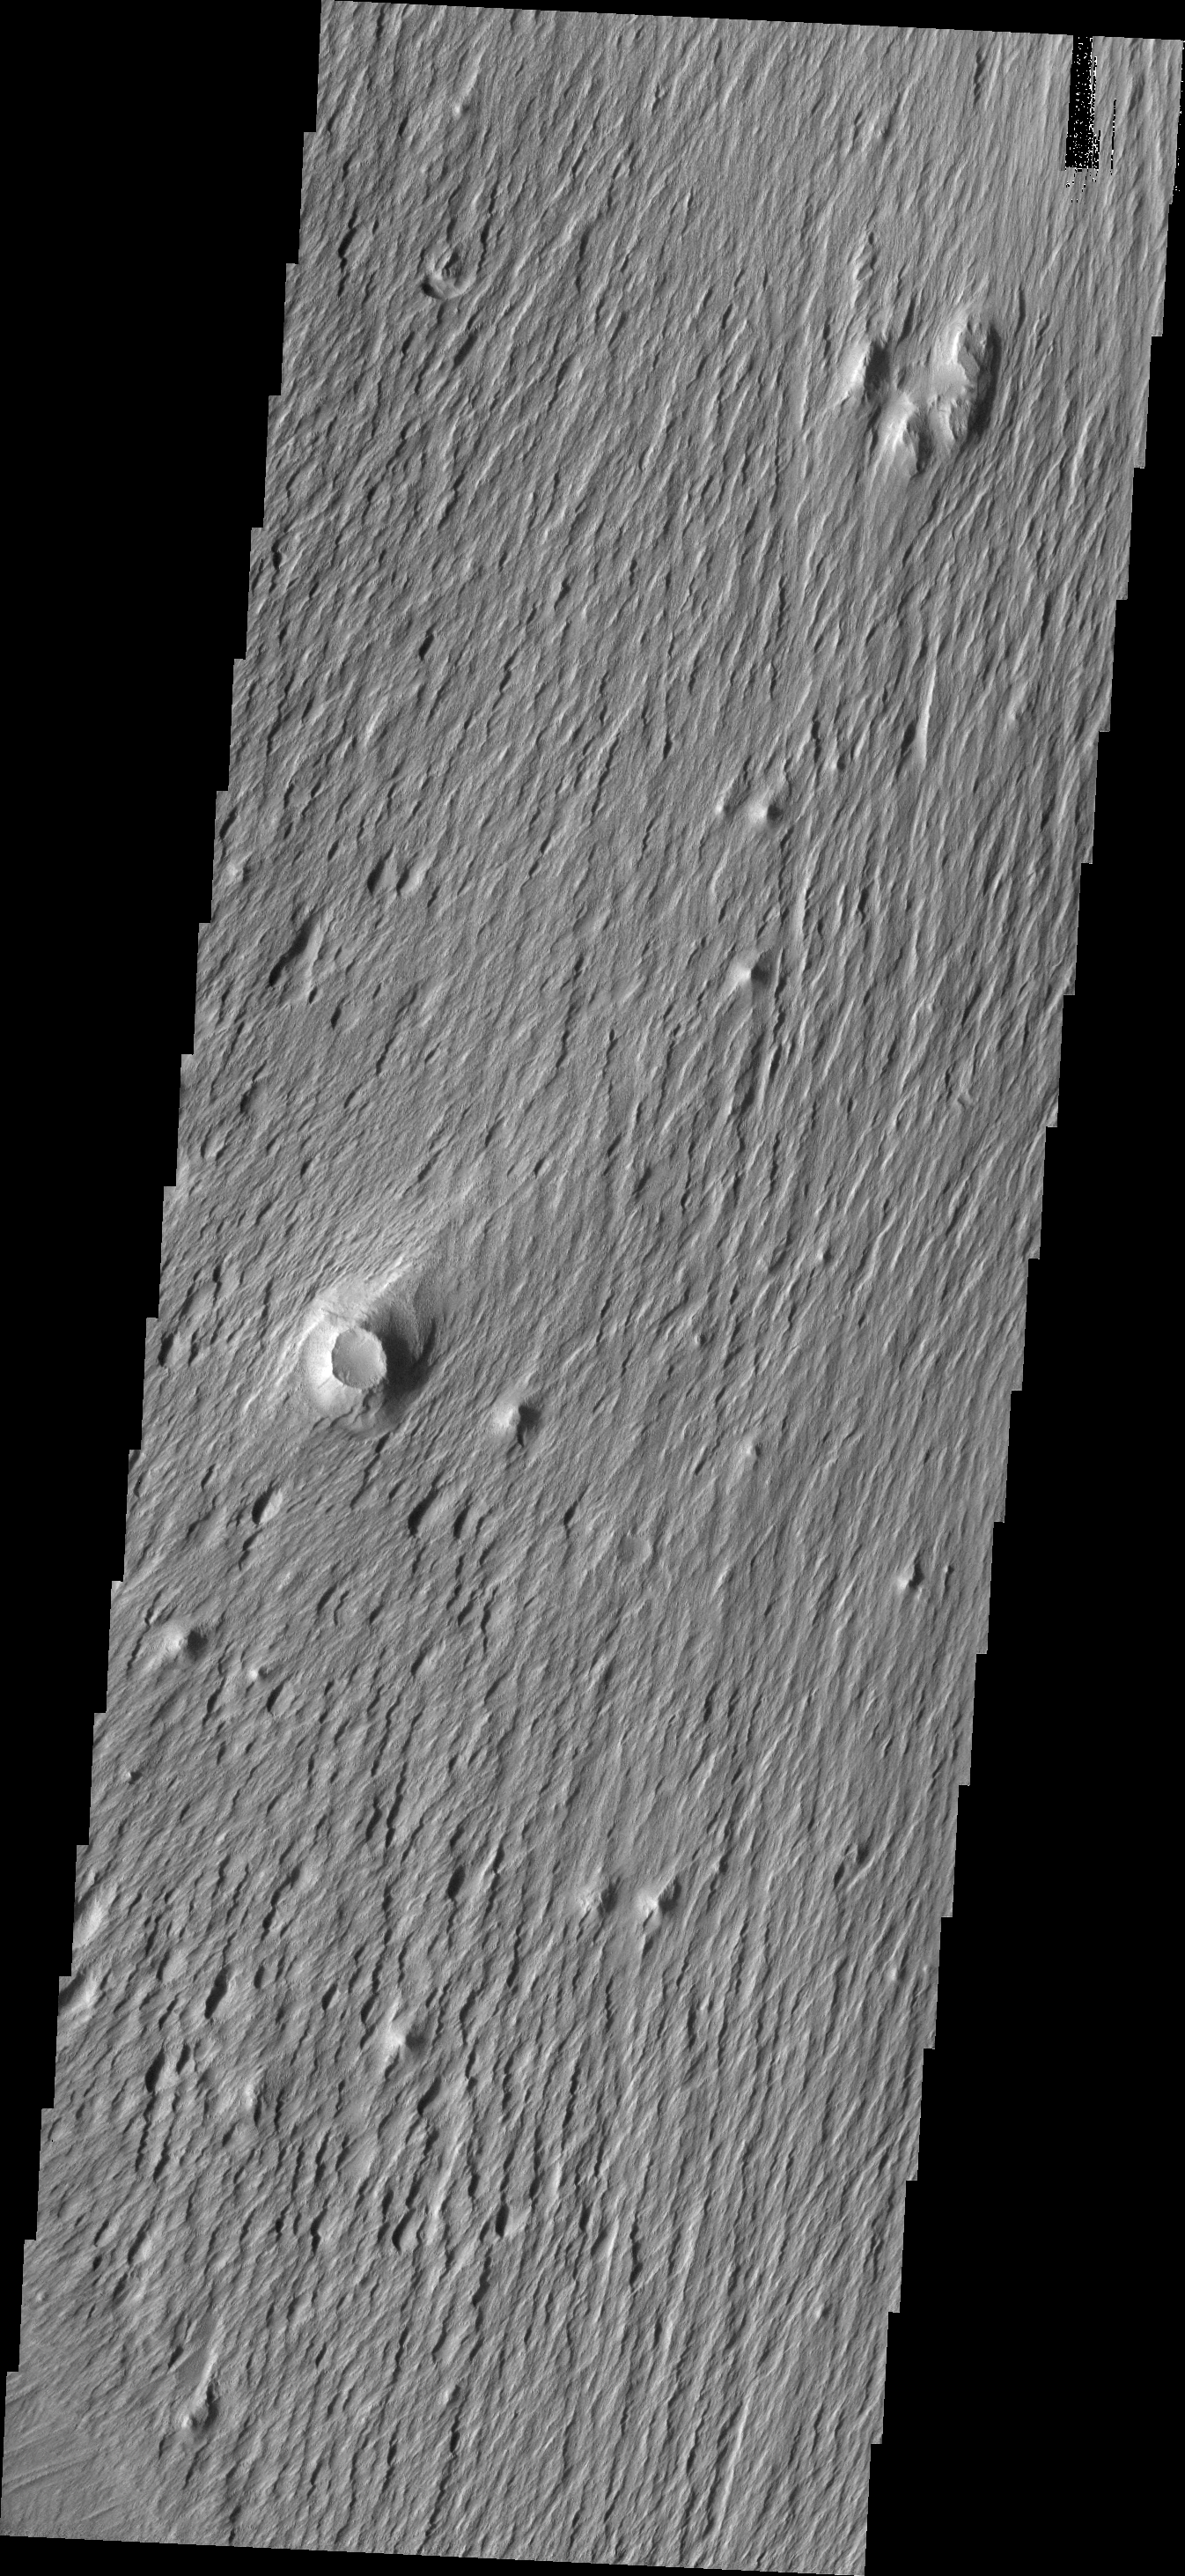

Resistance

This VIS image shows an area where the wind is removing and sculpting the surface. The majority of the surface material in this region is poorly cemented and easy to erode. The knobs and hills represent areas of more resistant material. The wind has less effect on the resistant material and erodes the material around it, leaving a positive topographic feature. In this image an impact cratering event has created a region of the crater and surroundings that is resistant. With time the crater has ended up as a knob, revealing just how much material the wind has been able to erode since the crater formed.

Image information: VIS instrument. Latitude -1.4N, Longitude 205.4E. 18 meter/pixel resolution.

Please see the THEMIS Data Citation Note for details on crediting THEMIS images.

Note: this THEMIS visual image has not been radiometrically nor geometrically calibrated for this preliminary release. An empirical correction has been performed to remove instrumental effects. A linear shift has been applied in the cross-track and down-track direction to approximate spacecraft and planetary motion. Fully calibrated and geometrically projected images will be released through the Planetary Data System in accordance with Project policies at a later time.

NASA’s Jet Propulsion Laboratory manages the 2001 Mars Odyssey mission for NASA’s Office of Space Science, Washington, D.C. The Thermal Emission Imaging System (THEMIS) was developed by Arizona State University, Tempe, in collaboration with Raytheon Santa Barbara Remote Sensing. The THEMIS investigation is led by Dr. Philip Christensen at Arizona State University. Lockheed Martin Astronautics, Denver, is the prime contractor for the Odyssey project, and developed and built the orbiter. Mission operations are conducted jointly from Lockheed Martin and from JPL, a division of the California Institute of Technology in Pasadena.

Credit: NASA/JPL/ASU